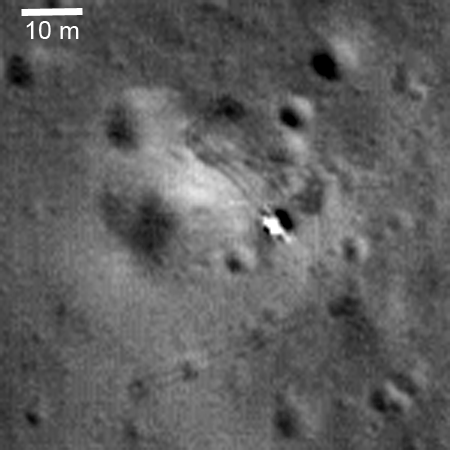

Luna 21 Lander

Luna 21 lander delivered the Lunokhod 2 rover to the floor of Le Monnier crater in January 1973. The rover’s tracks are visible in this image. LROC NAC Image M122007650LE.

NASA’s Goddard Space Flight Center built and manages the mission for the Exploration Systems Mission Directorate at NASA Headquarters in Washington. The Lunar Reconnaissance Orbiter Camera was designed to acquire data for landing site certification and to conduct polar illumination studies and global mapping. Operated by Arizona State University, LROC consists of a pair of narrow-angle cameras (NAC) and a single wide-angle camera (WAC). The mission is expected to return over 70 terabytes of image data.

Credit: NASA/GSFC/Arizona State University